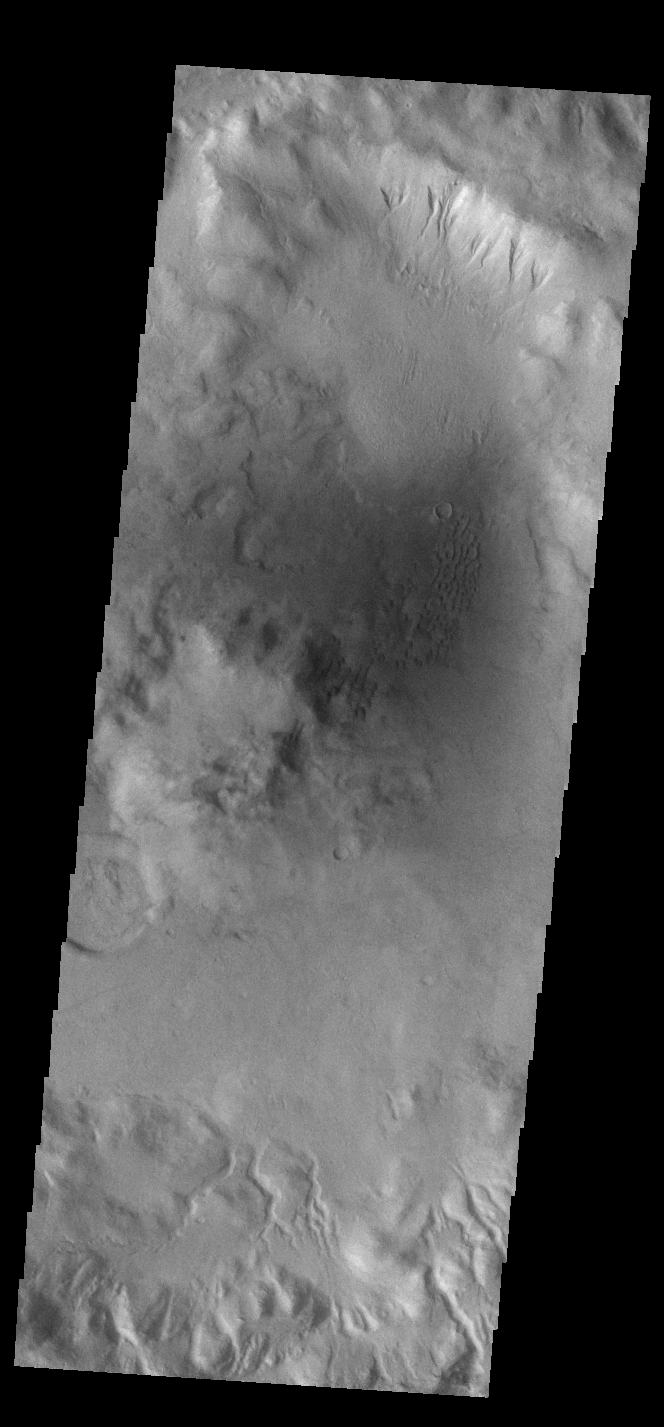

Crater Gullies

This VIS image shows part of the rim of an unnamed crater in Terra Sirenum. A group of channels dissect the rim in the center of the image. These channels are called gullies due to being on a steep slope rather than a flat river plain. In some images it is possible to see a boundary layer between the upper incised gully and a lower deposition region. The boundary marks a change in slope, the steep upper portion supports fast moving fluid that carves into the rim eroding materials. The change to a flatter slope causes the fluid to slow down and as it slows the materials carried by the fluid are deposited.

Credit: NASA/JPL-Caltech/ASU